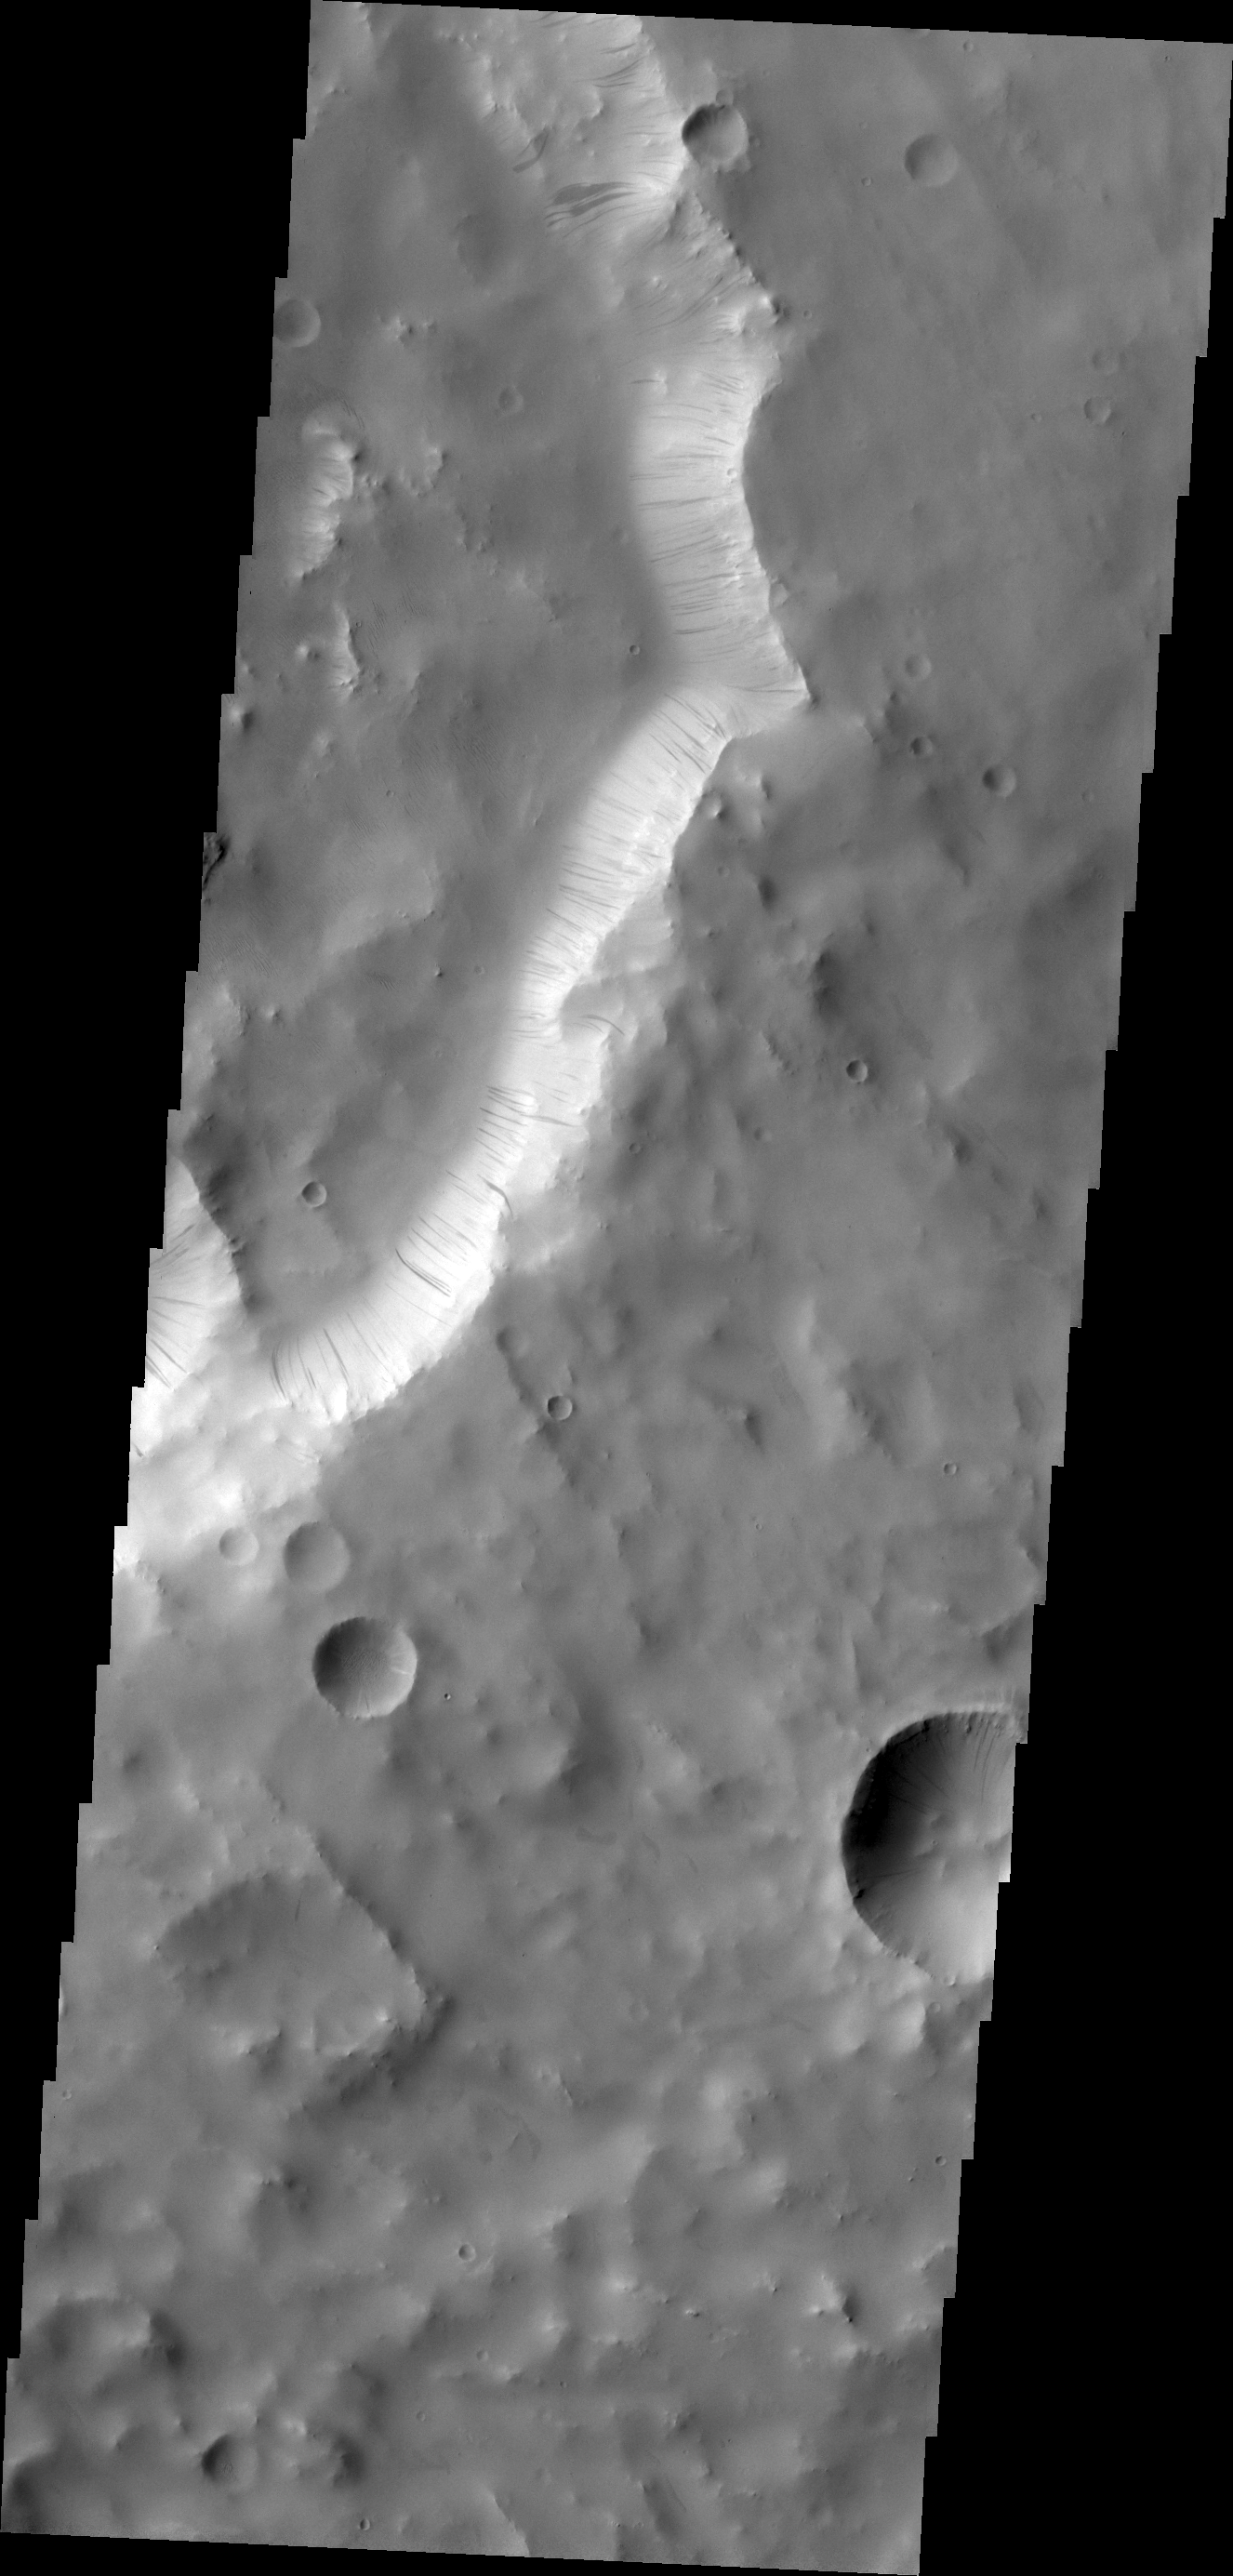

Dark Slope Streaks

Dark slope streaks, like the ones on the rim of an unnamed crater in Terra Sabaea, are thought to have been formed by material moving down slope due to gravity. As the lighter toned fine materials are removed, the darker toned underlying materials are exposed.

Credit: NASA/JPL/ASU